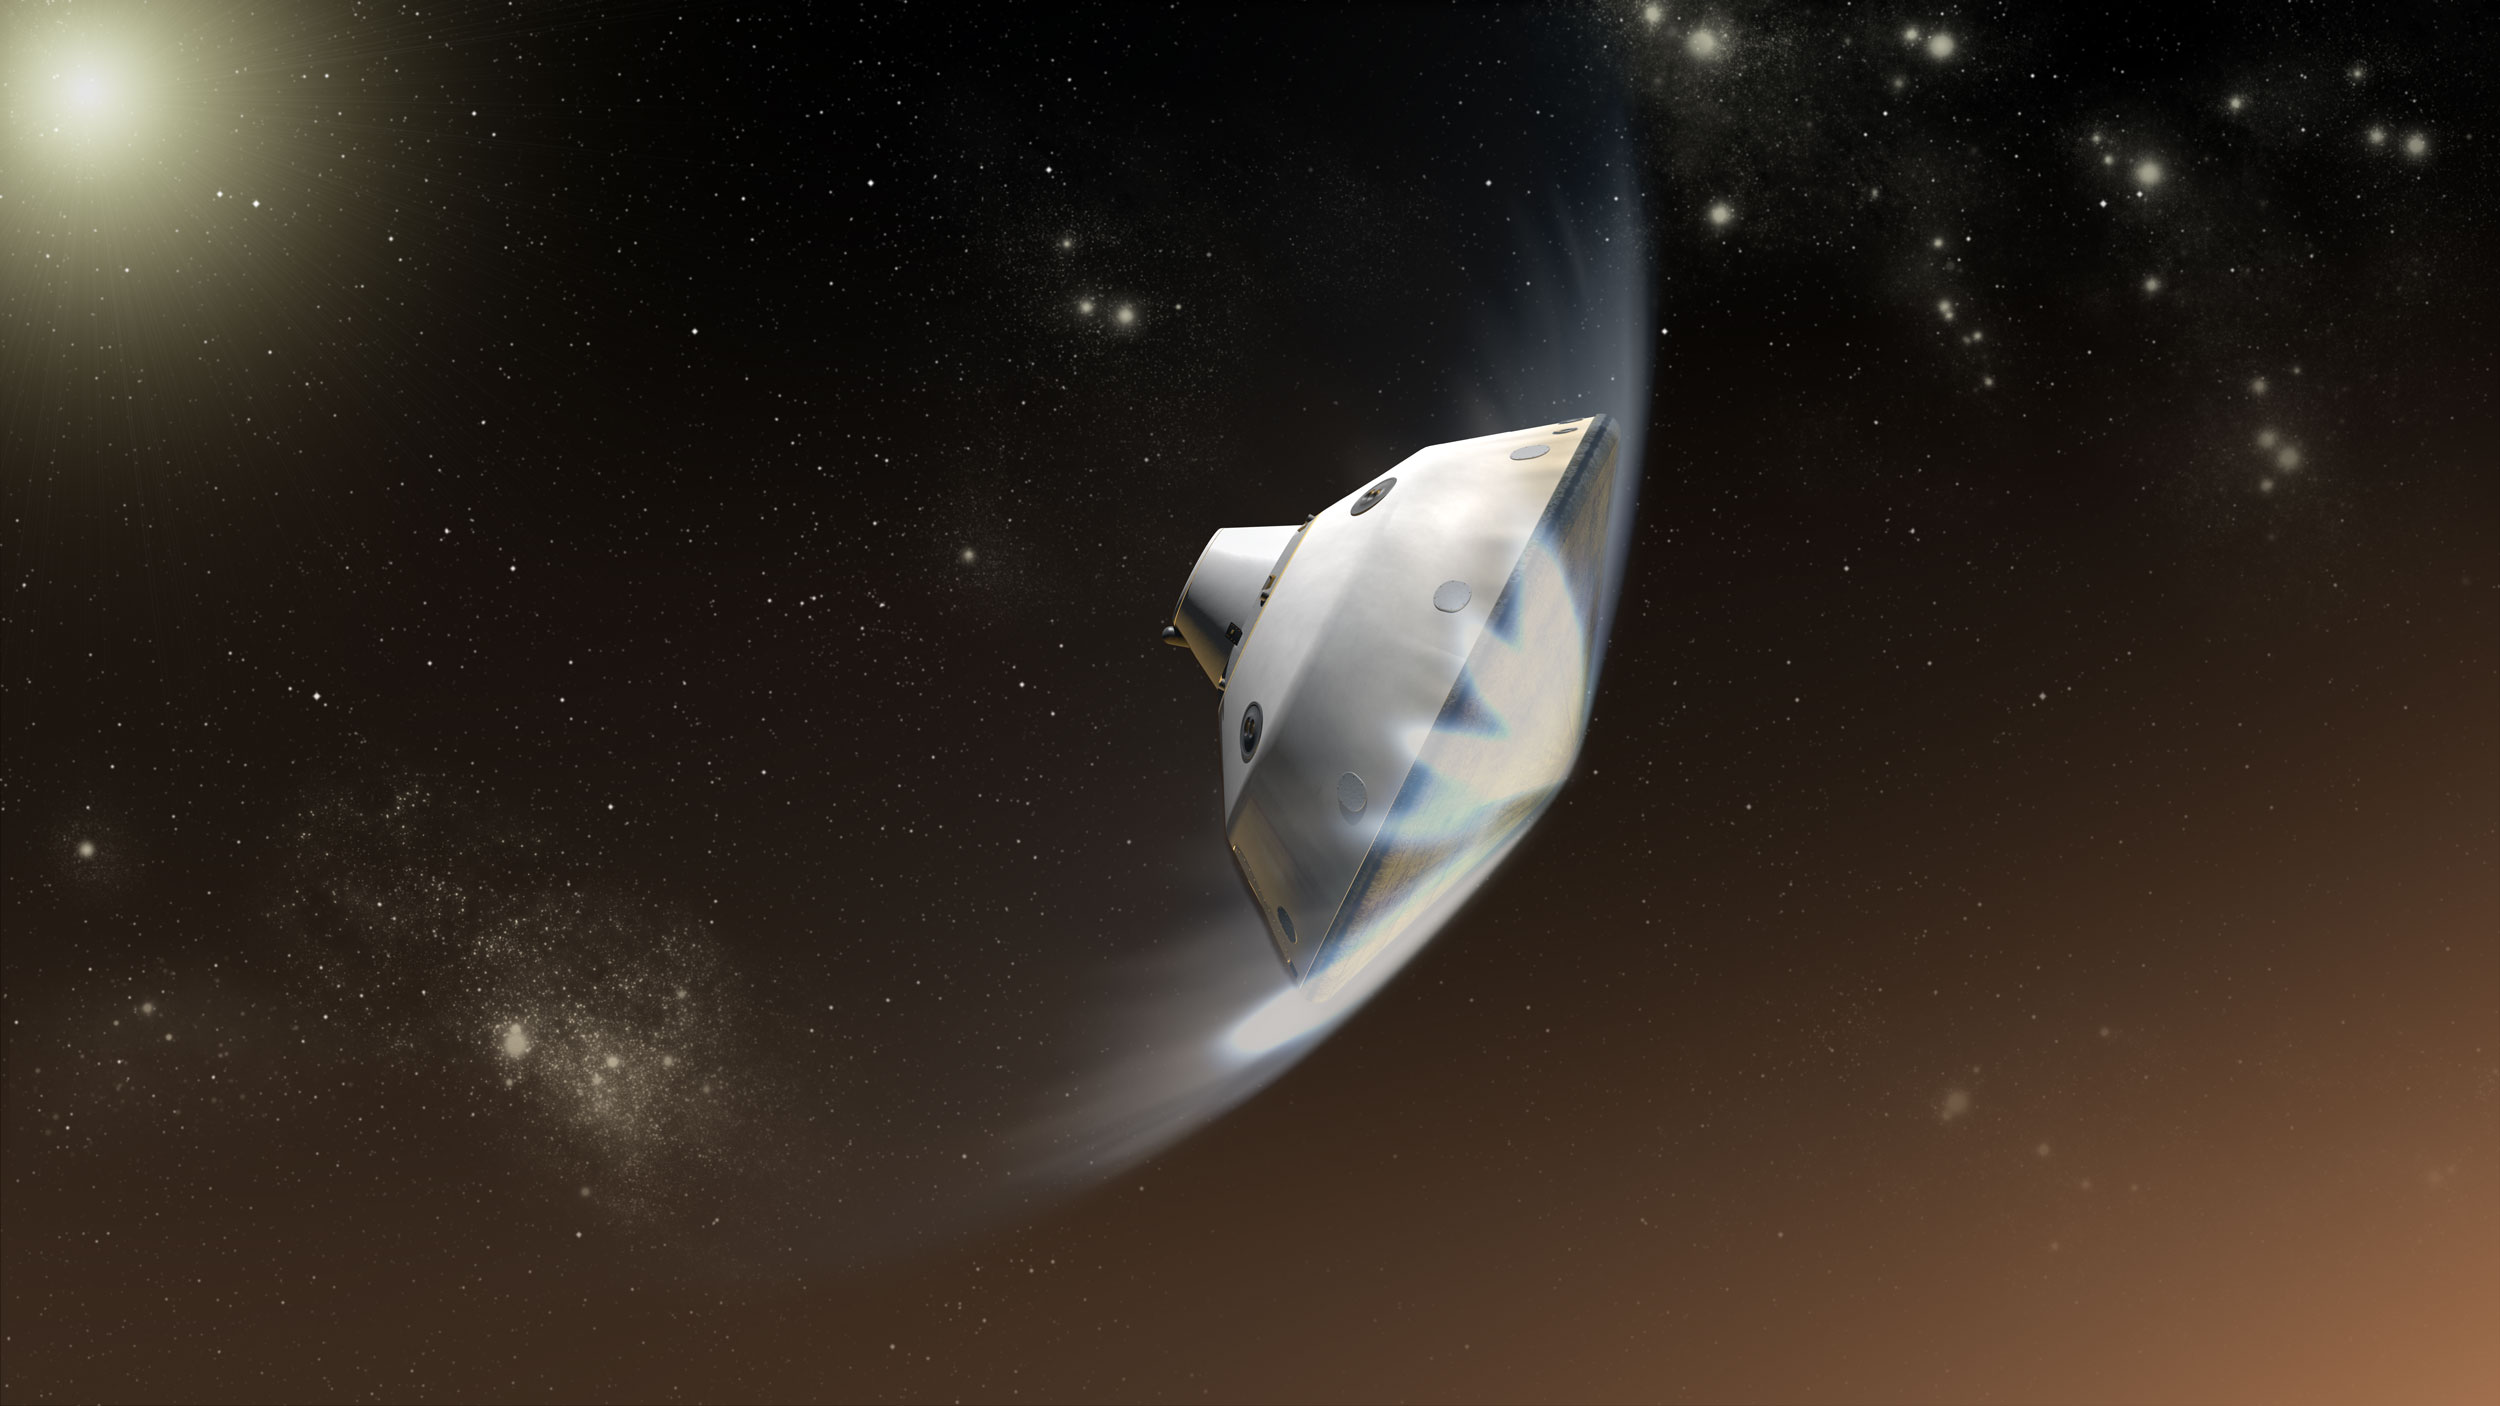

Deceleration of Mars Science Laboratory in Martian Atmosphere, Artist’s Concept

This artist’s concept depicts the interaction of NASA’s Mars Science Laboratory spacecraft with the upper atmosphere of Mars during the entry, descent and landing of the Curiosity rover onto the Martian surface.

The mission’s entry, descent, and landing (EDL) phase begins when the spacecraft reaches the top of Martian atmosphere, about 81 miles (131 kilometers) above the surface of the Gale crater landing area, and ends with the rover safe and sound on the surface of Mars. During the approximately seven minutes of EDL, the spacecraft decelerates from a velocity of about 13,200 miles per hour (5,900 meters per second) at the top of the atmosphere, to stationary on the surface.

Entry, descent, and landing for the Mars Science Laboratory mission will include a combination of technologies inherited from past NASA Mars missions, as well as exciting new technologies. Instead of the familiar airbag landing of the past Mars missions, Mars Science Laboratory will use a guided entry and a sky crane touchdown system to land the hyper-capable, massive rover.

In the depicted scene, the friction with the Martian atmosphere is slowing the spacecraft’s descent and heating its heat shield. The rover (Curiosity) and descent stage of the spacecraft are inside the aeroshell consisting of the backshell and heat shield. This friction with the atmosphere before the opening of the spacecraft’s parachute will accomplish more than nine-tenths of the deceleration of the entry, descent and landing phase.

The Mars Science Laboratory spacecraft is being prepared for launch during Nov. 25 to Dec. 18, 2011. Landing on Mars is in early August 2012. In a prime mission lasting one Martian year (nearly two Earth years) researchers will use the rover’s tools to study whether the landing region has had environmental conditions favorable for supporting microbial life and for preserving clues about whether life existed.

NASA’s Jet Propulsion Laboratory, a division of the California Institute of Technology, Pasadena, Calif., manages the Mars Science Laboratory Project for the NASA Science Mission Directorate, Washington.

Credit: NASA/JPL-Caltech